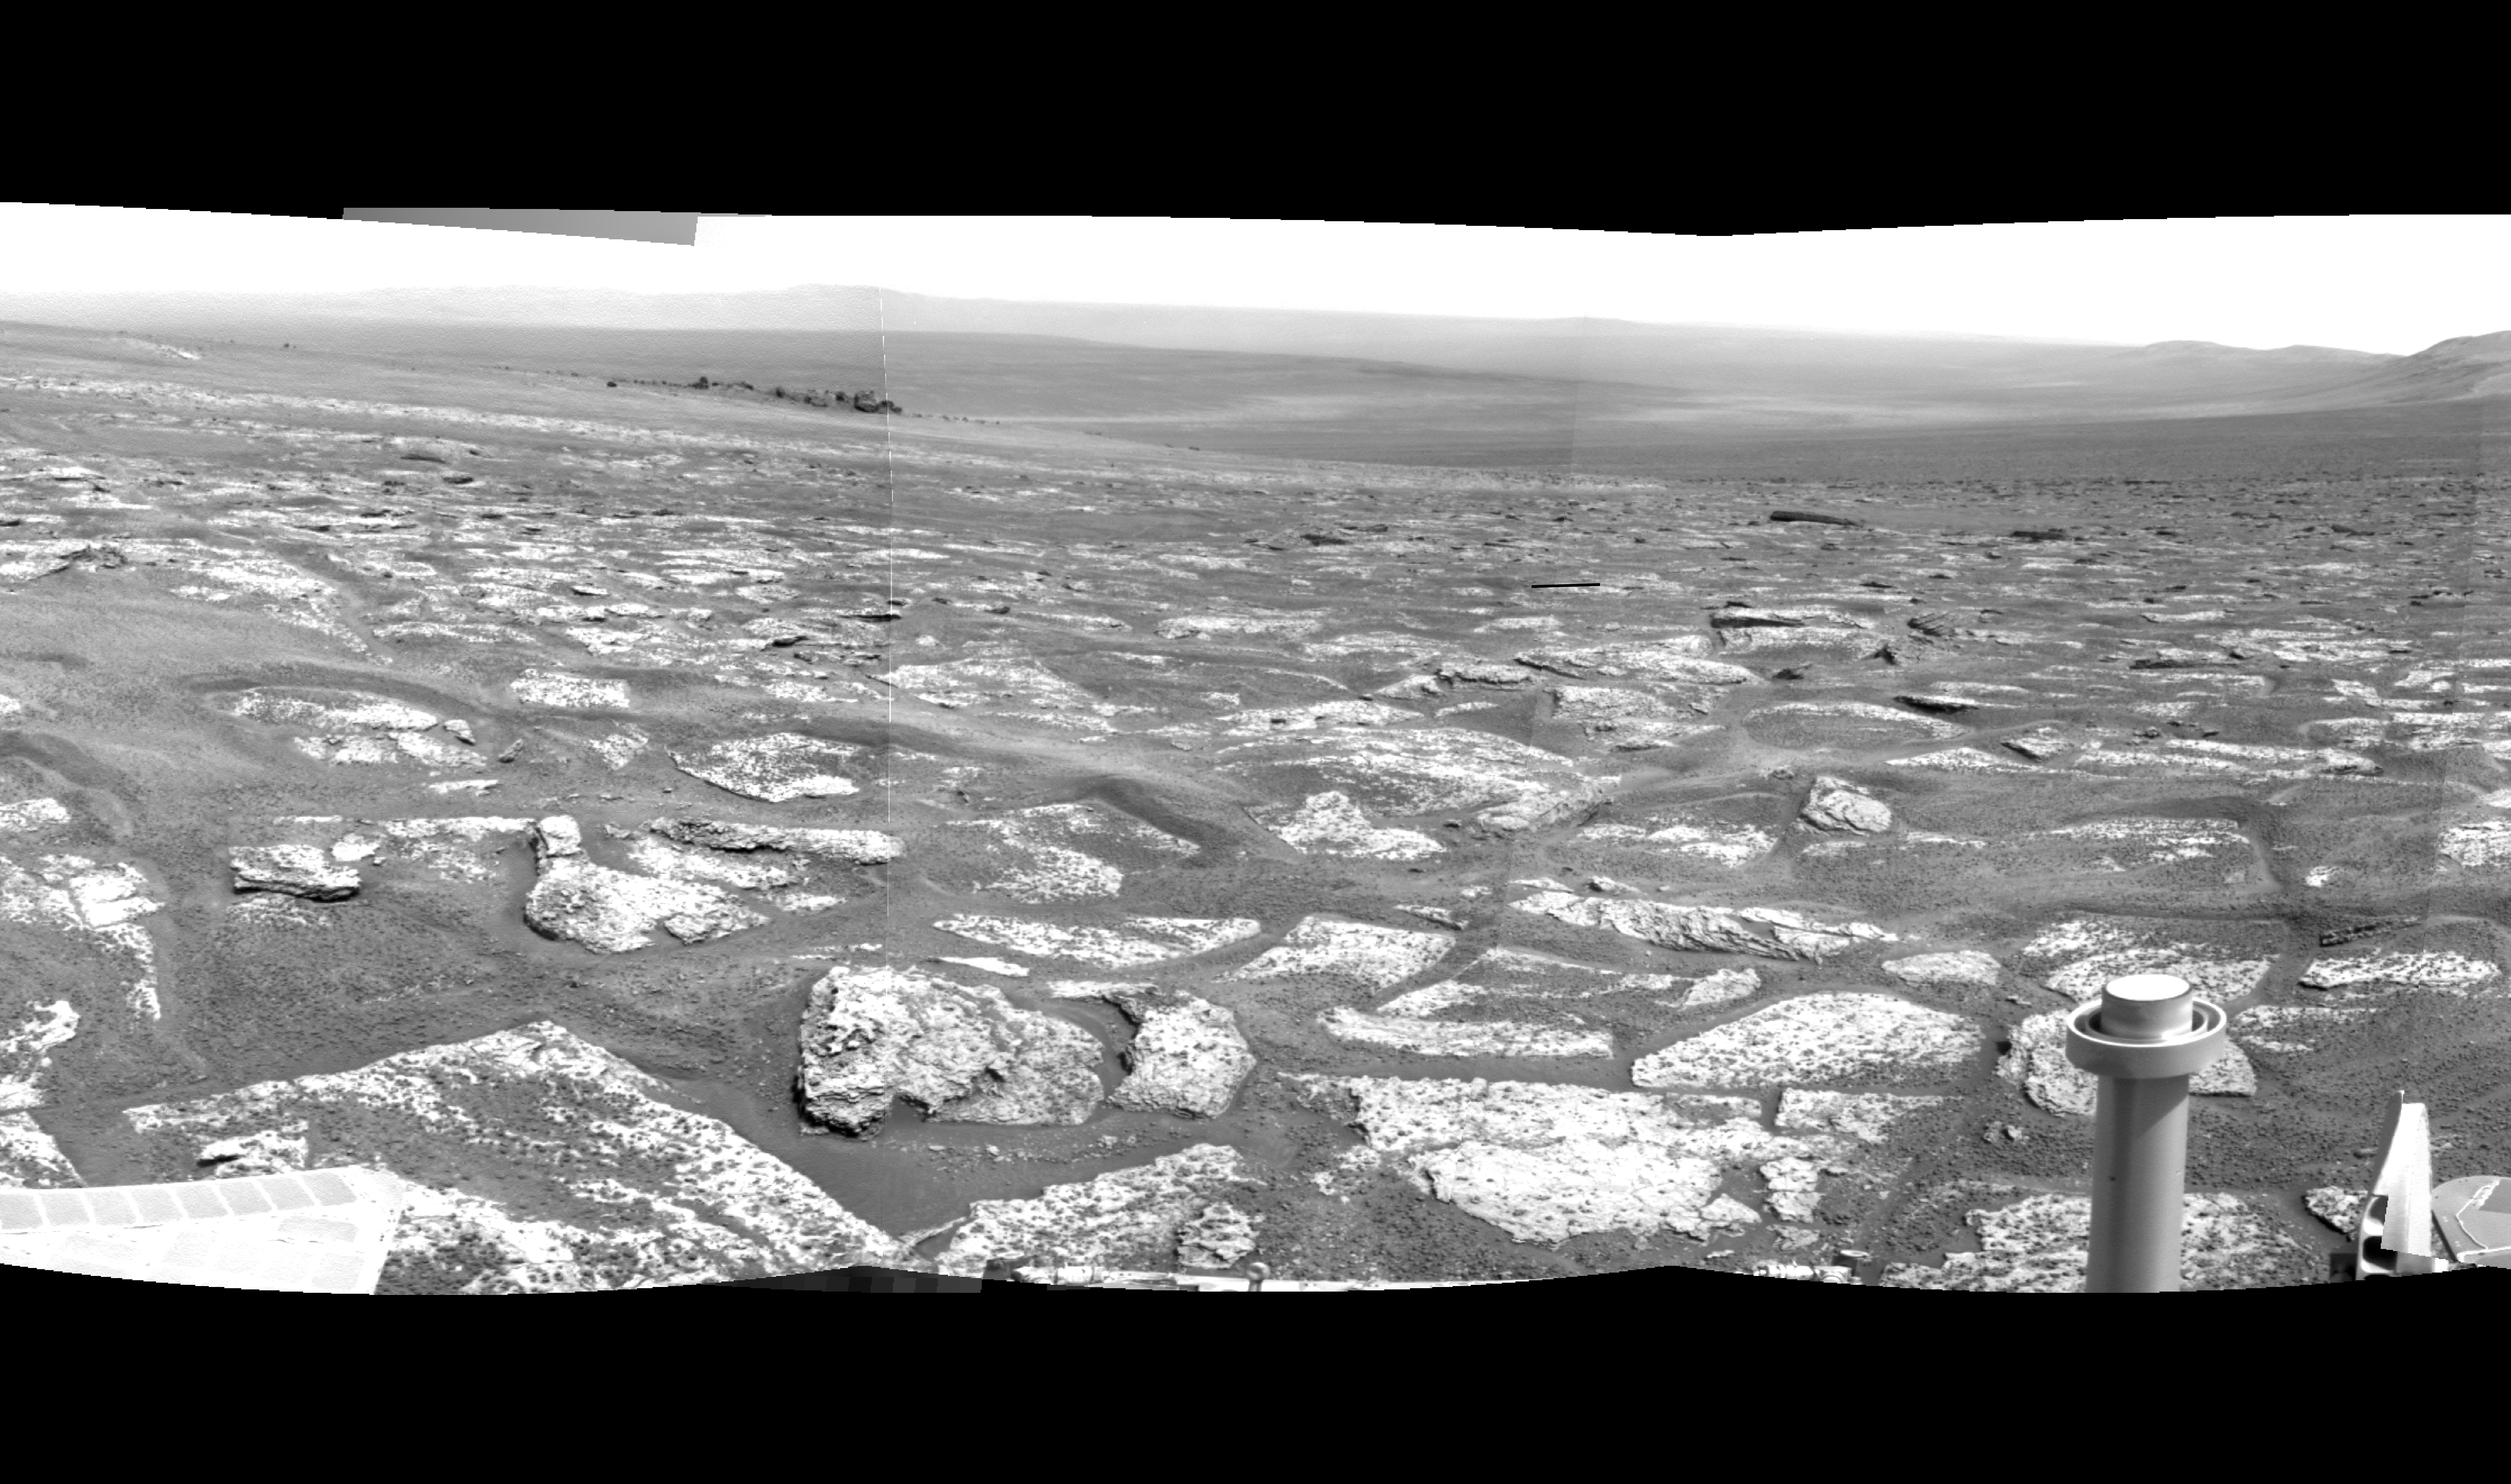

Opportunity’s View Across ‘Botany Bay’ and Endeavour on Sol 2678

Annotated version

NASA’s Mars Exploration Rover Opportunity used its navigation camera during the rover’s 2,678th Martian day, or sol, (Aug. 6, 2011) to record the image frames combined into this mosaic view centered toward the southeast.

The foreground area is a portion of an area called “Botany Bay” between two ridges forming part of the western rim of Endeavour crater. The bright blocks exposed on Botany are unusually rough and jagged, and observations from orbit imply the presence of relatively fresh outcrops of sulfate-rich materials.

Darker rocks on the left in the middle distance are around the edge of a small crater, “Odyssey,” which is on the Endeavour crater rim fragment called “Cape York.” Endeavour crater, with a diameter of 14 miles (22 kilometers) was chosen as Opportunity’s long term destination in mid-2008, and the rover reached the crater’s rim on Aug. 9, 2011. Distant ground in this view includes the floor and far rim of Endeavour.

Opportunity completed its three-month prime missions in April 2004 and has continued operations in bonus extended missions since then.

Credit: NASA/JPL-Caltech